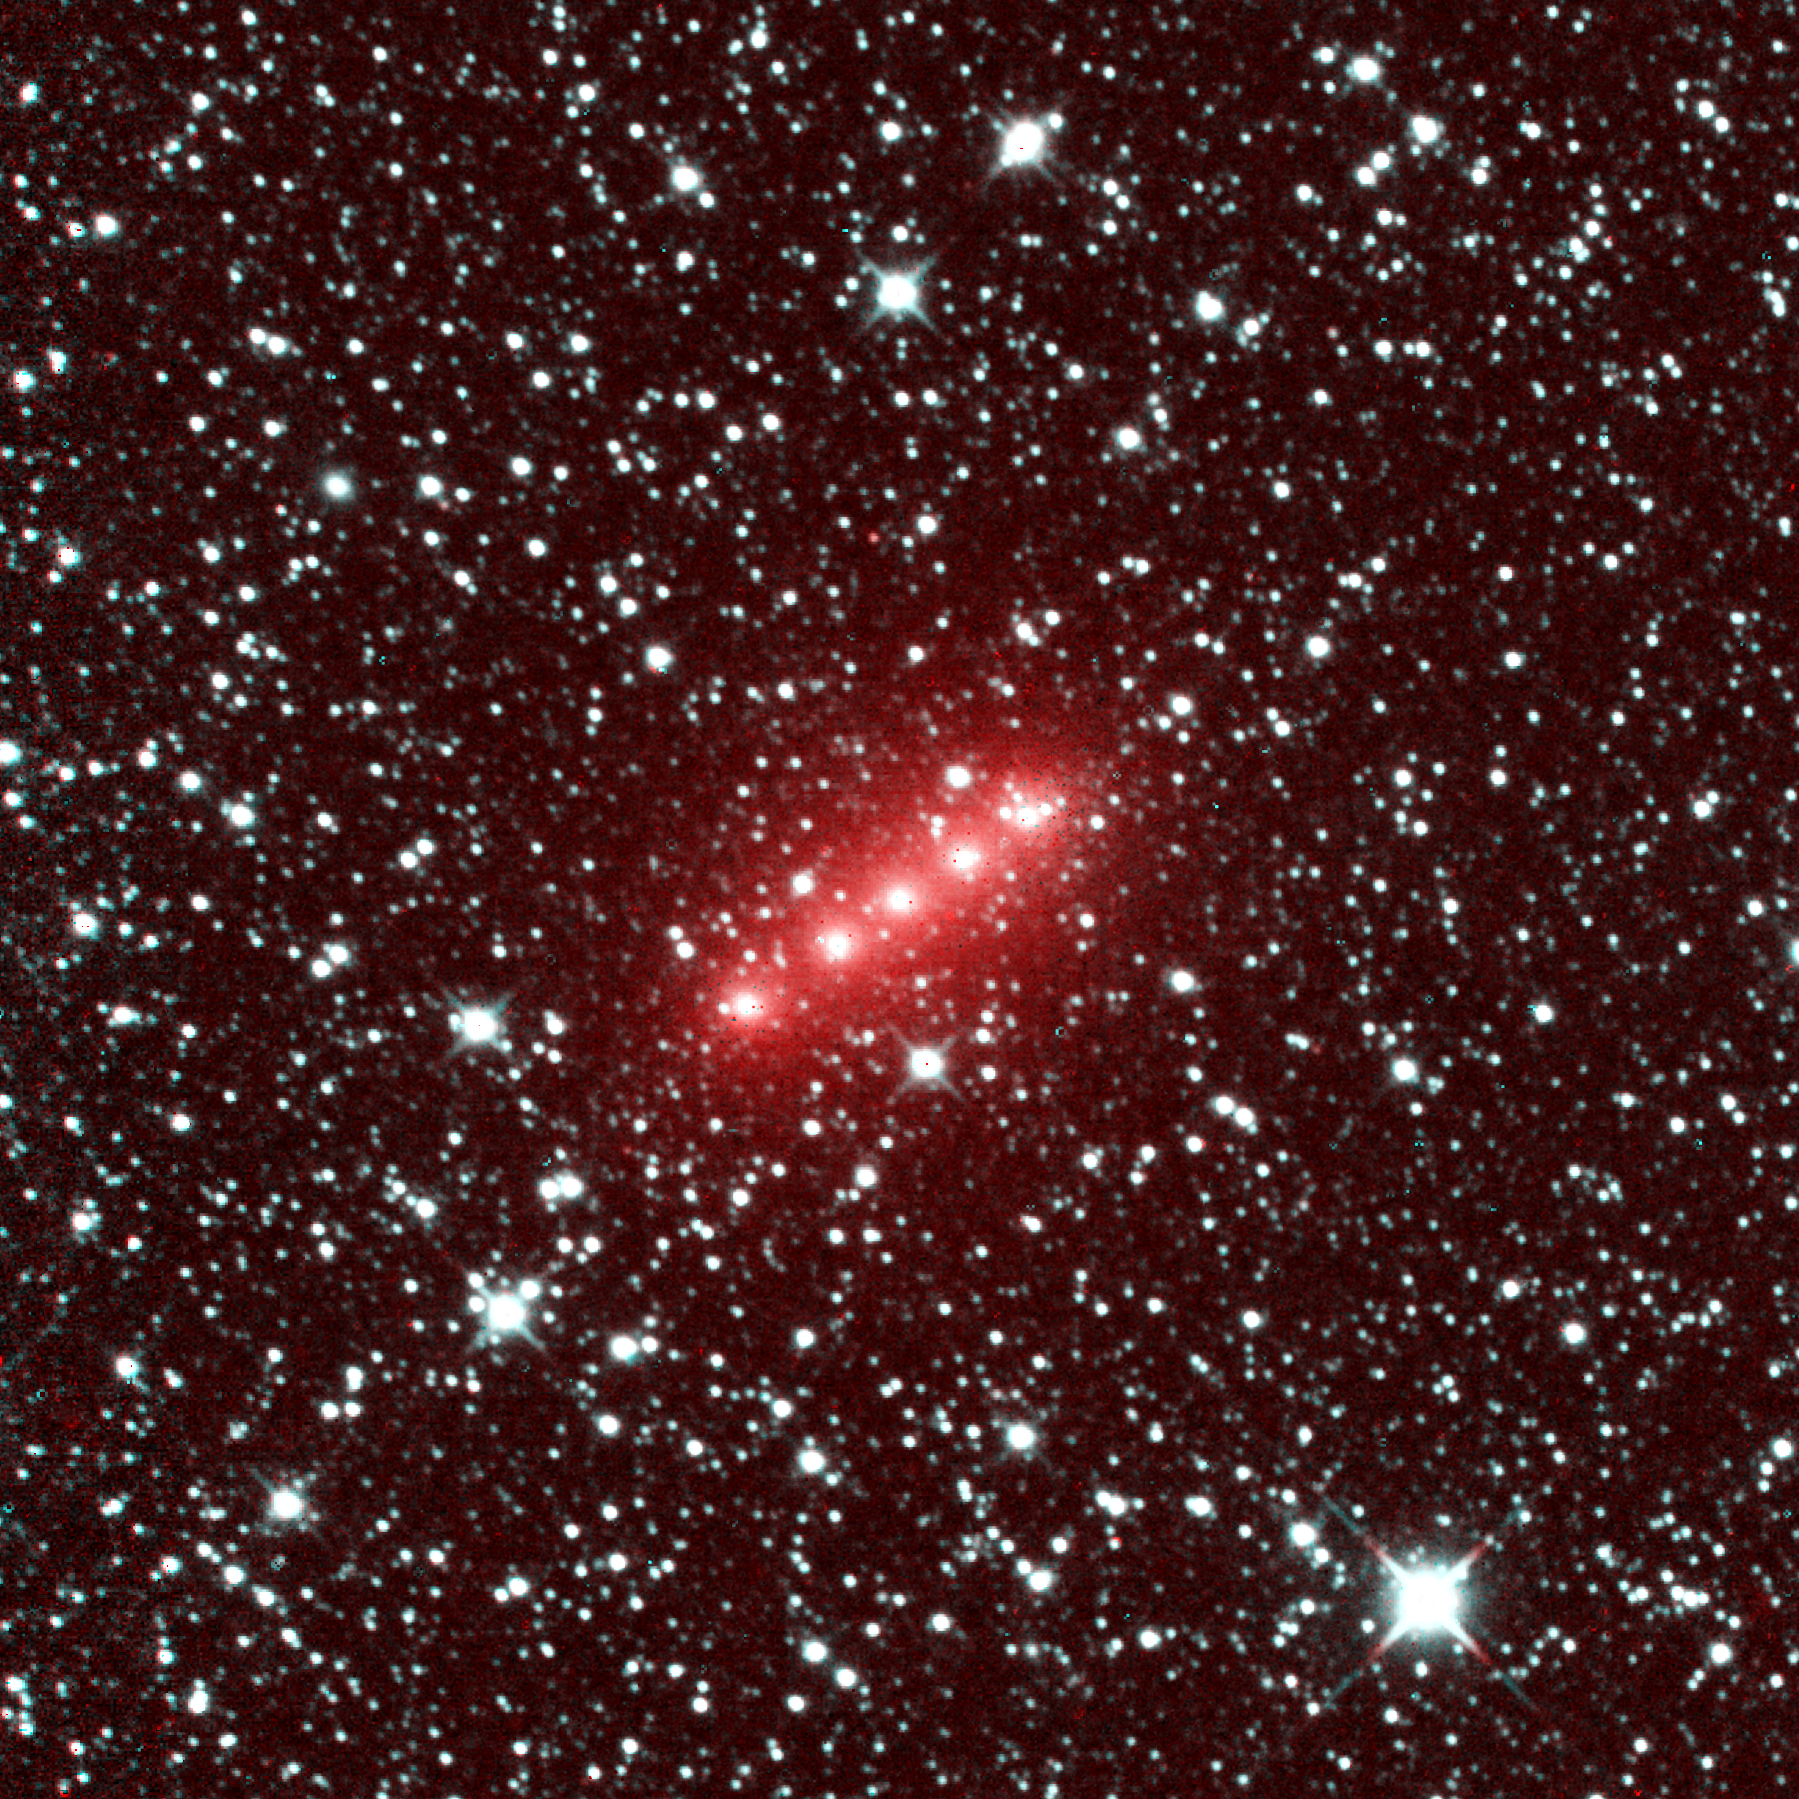

NASA’s NEOWISE Images Comet C/2014 Q2 (Lovejoy)

Comet C/2014 Q2 (Lovejoy) is one of more than 32 comets imaged by NASA’s NEOWISE mission from December 2013 to December 2014. This image of comet Lovejoy combines a series of observations made in November 2013, when comet Lovejoy was 1.7 astronomical units from the sun. (An astronomical unit is the distance between Earth and the sun.)

The image spans half of one degree. It shows the comet moving in a mostly west and slightly south direction. (North is 26 degrees to the right of up in the image, and west is 26 degrees downward from directly right.) The red color is caused by the strong signal in the NEOWISE 4.6-micron wavelength detector, owing to a combination of gas and dust in the comet’s coma.

Comet Lovejoy is the brightest comet in Earth’s sky in early 2015. A chart of its location in the sky during dates in January 2015 is at PIA19103 .

For more information about NEOWISE (the Near-Earth Object Wide-field Survey Explorer), see http://neowise.ipac.caltech.edu.

NASA’s Jet Propulsion Laboratory manages the NEOWISE mission for NASA’s Science Mission Directorate in Washington. The Space Dynamics Laboratory in Logan, Utah, built the science instrument. Ball Aerospace & Technologies Corp. of Boulder, Colo., built the spacecraft. Science operations and data processing take place at the Infrared Processing and Analysis Center at the California Institute of Technology in Pasadena. Caltech manages JPL for NASA.

Credit: NASA/JPL-Caltech